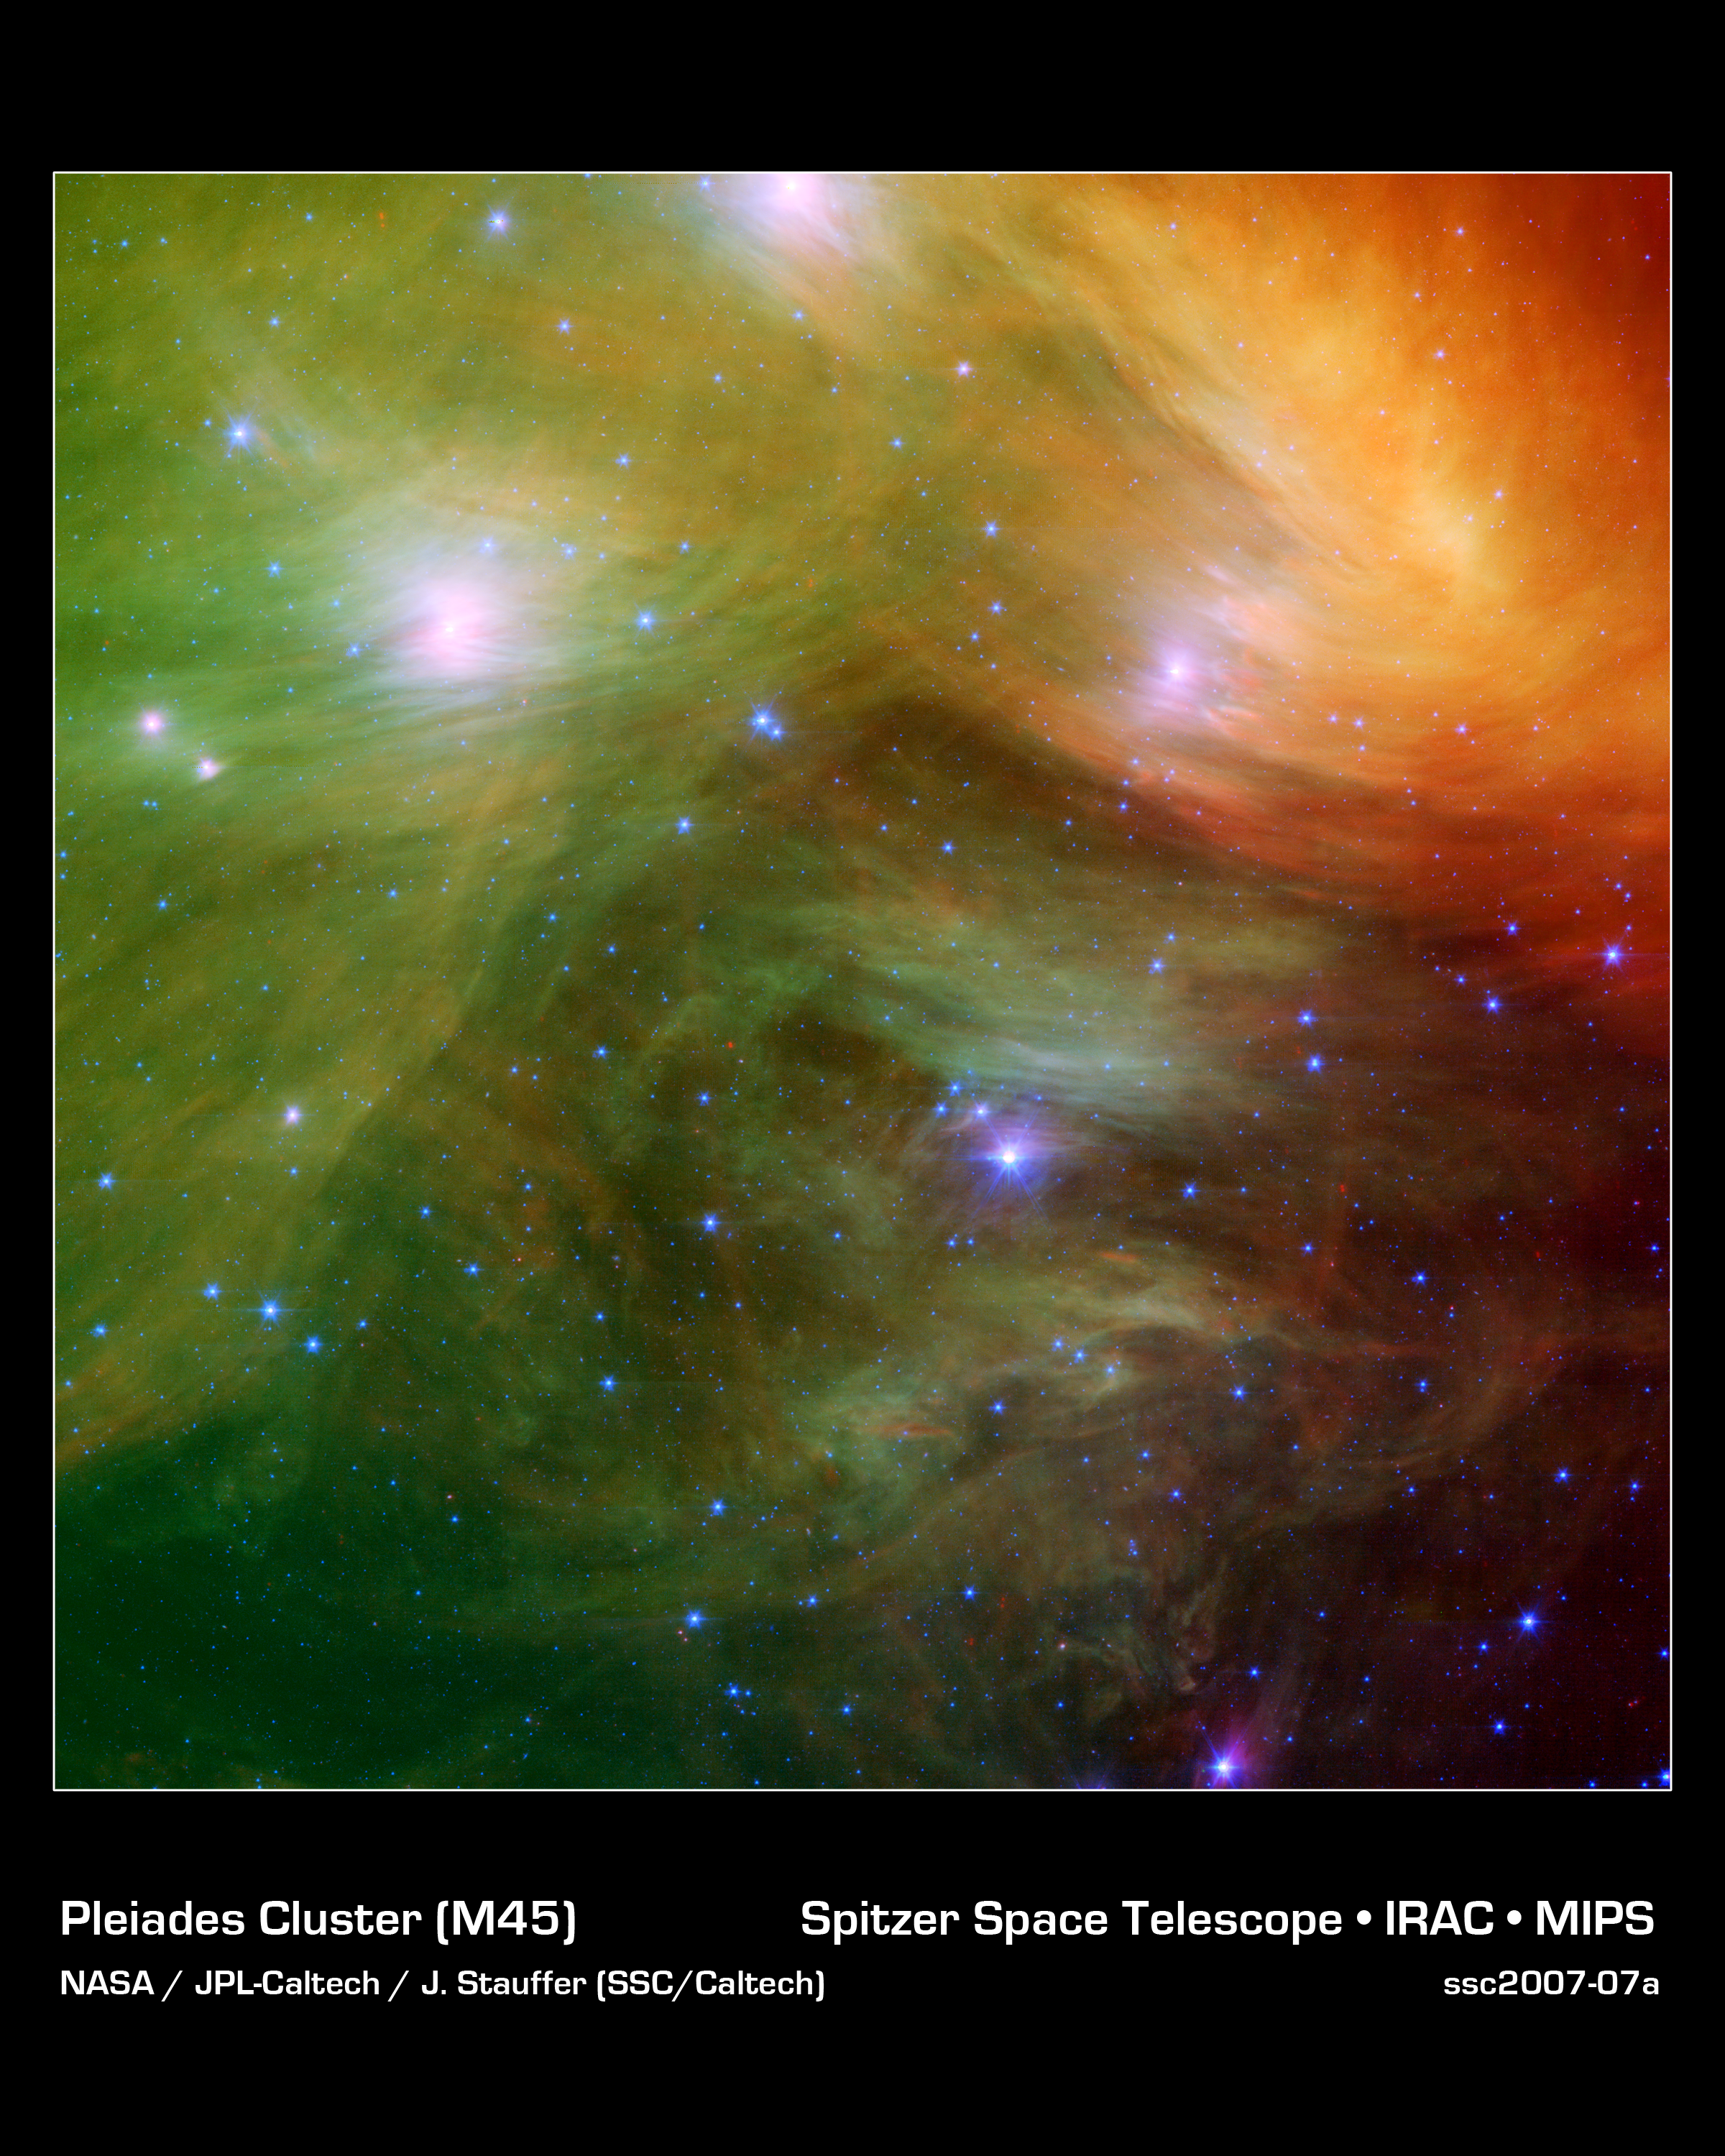

The Seven Sisters (Pleiades) Pose for Spitzer and for You!

The Seven Sisters, also known as the Pleiades, seem to float on a bed of feathers in a new infrared image from NASA's Spitzer Space Telescope. Clouds of dust sweep around the stars, swaddling them in a cushiony veil.

The Pleiades, located more than 400 light-years away in the Taurus constellation, are the subject of many legends and writings. Greek mythology holds that the flock of stars was transformed into celestial doves by Zeus to save them from a pursuant Orion. The 19th-century poet Alfred Lord Tennyson described them as "glittering like a swarm of fireflies tangled in a silver braid."

The star cluster was born when dinosaurs still roamed the Earth, about one hundred million years ago. It is significantly younger than our 5-billion-year-old sun. The brightest members of the cluster, also the highest-mass stars, are known in Greek mythology as two parents, Atlas and Pleione, and their seven daughters, Alcyone, Electra, Maia, Merope, Taygeta, Celaeno and Asterope. There are thousands of additional lower-mass members, including many stars like our sun. Some scientists believe that our sun grew up in a crowded region like the Pleiades, before migrating to its present, more isolated home.

The new infrared image from Spitzer highlights the "tangled silver braid" mentioned in the poem by Tennyson. This spider-web like network of filaments, colored yellow, green and red in this view, is made up of dust associated with the cloud through which the cluster is traveling. The densest portion of the cloud appears in yellow and red, and the more diffuse outskirts appear in green hues. One of the parent stars, Atlas, can be seen at the bottom, while six of the sisters are visible at top.

Credit: NASA/JPL-Caltech/J. Stauffer (SSC/Caltech)